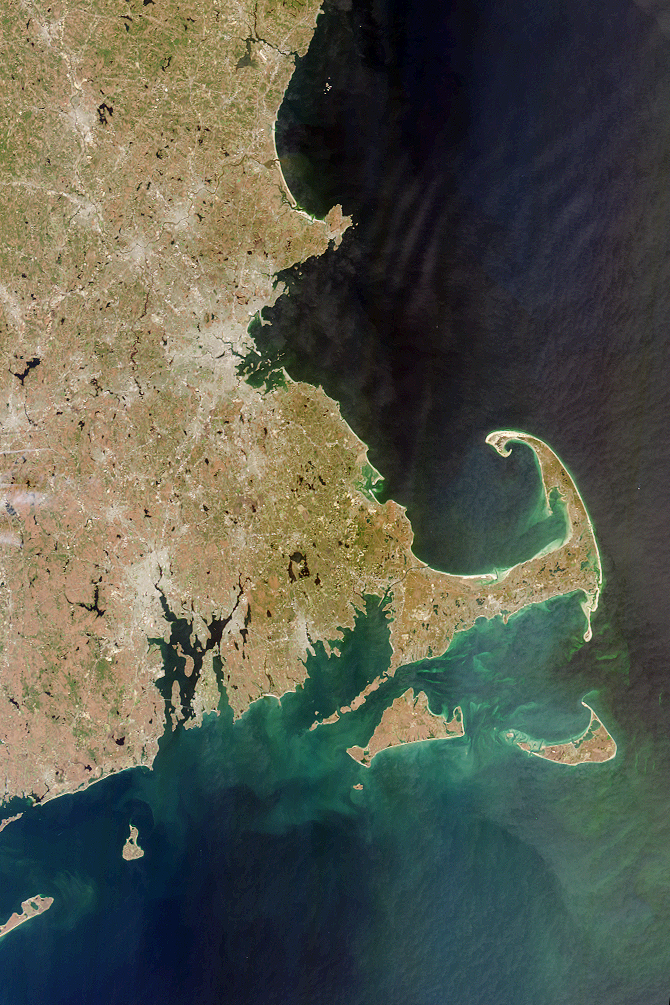

MISR Looks at Cape Cod

Each year in late November the United States observes the Thanksgiving holiday, commemorating the harvest festival celebrated by the Plymouth colonists and the Native Americans who helped them survive the devastating winter of 1620. Plymouth, Massachusetts, where the Mayflower Pilgrims landed, is located on the west side of Cape Cod Bay, shown in this MISR vertical-viewing (nadir) camera image. This nearly cloud-free picture was acquired on April 13, 2000 during Terra orbit 1708.

South of the distinctively-shaped Cape Cod are Nantucket Island and Martha’s Vineyard. Further west is Block Island, south of Narragansett Bay, Rhode Island. Montauk Point on the eastern tip of Long Island, New York, is visible at the lower left. On the mainland, Providence and Boston appear as gray patches. Jutting out from the Massachusetts coastline, northeast of Boston, is Cape Ann, location of the city of Gloucester, which was settled soon after the Pilgrim’s arrival in Plymouth. Gloucester is the oldest fishing port in the eastern United States.

MISR was built and is managed by NASA’s Jet Propulsion Laboratory, Pasadena, CA, for NASA’s Office of Earth Science, Washington, DC. The Terra satellite is managed by NASA’s Goddard Space Flight Center, Greenbelt, MD. JPL is a division of the California Institute of Technology.

Credit: NASA/GSFC/JPL, MISR Team